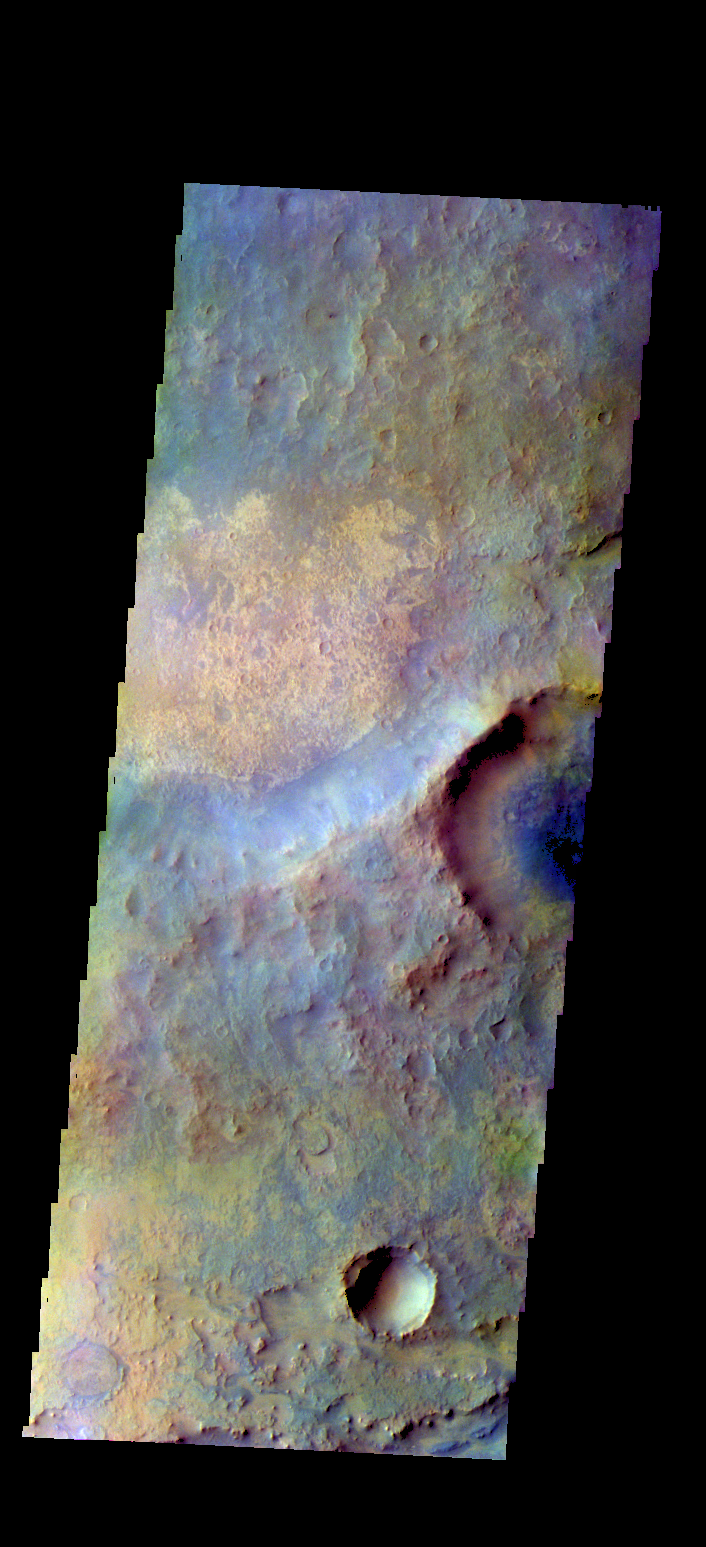

Syrtis Major – False Color

The THEMIS VIS camera contains 5 filters. The data from different filters can be combined in multiple ways to create a false color image. These false color images may reveal subtle variations of the surface not easily identified in a single band image. Today’s false color image shows part of Syrtis Major Planum.

Credit: NASA/JPL-Caltech/ASU